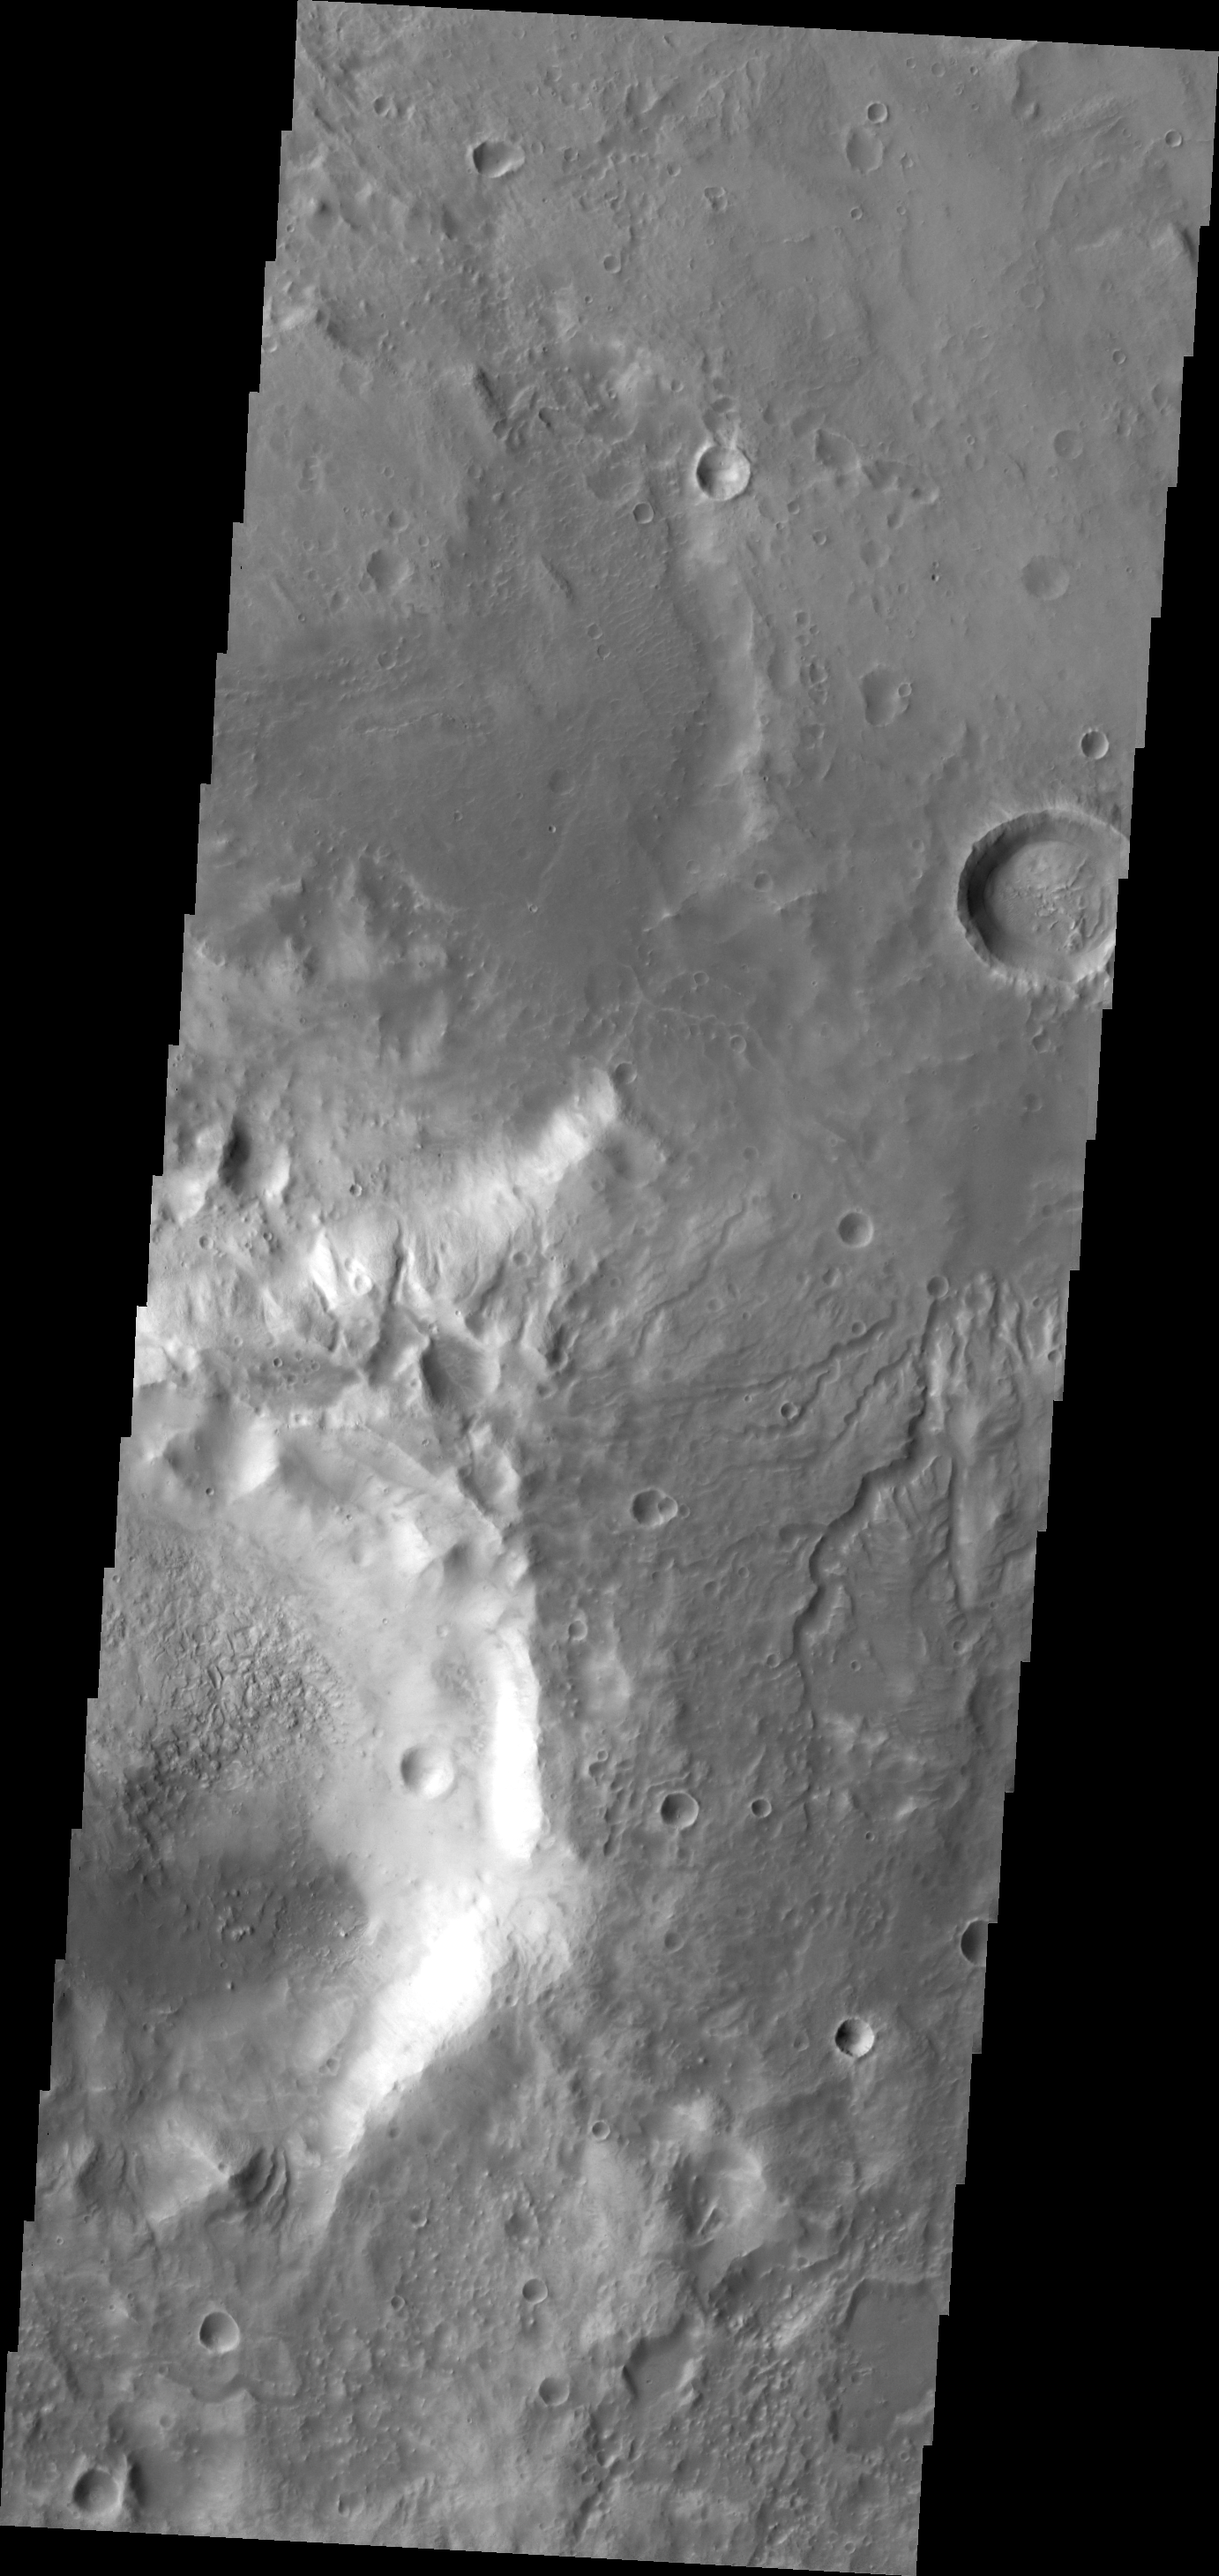

Channels

The small channels in this VIS image dissect the southern rim of Sklodowska Crater.

Credit: NASA/JPL-Caltech/ASU